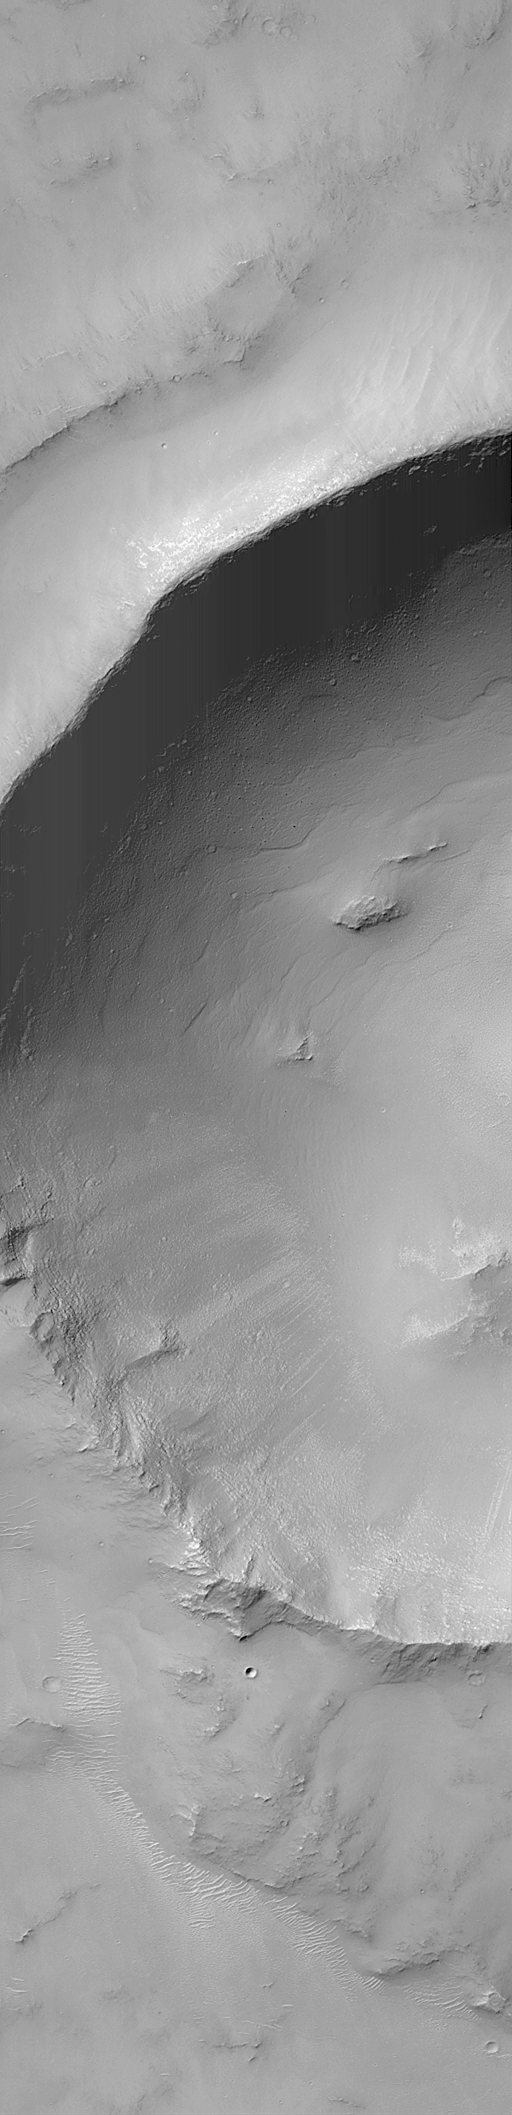

MOC “Looking Into” Martian Craters

During the first week of May 1999, the Mars Orbiter Camera (MOC) spent sometime peering into martian impact craters.

This crater is located in south-central Syria Planum and is about 7.0 kilometers (4.4 miles) across. Illumination is from the upper left.

If you have ever visited the famous Meteor Crater in northern Arizona, U.S.A., then you are aware of its immense size on a human scale. The Arizona crater, however, is only 1 kilometer across (0.62 miles), whereas this crater is seven times wider.

This crater was formed by the impact and explosion of a meteorite at some time in the martian past. After the crater formed, it was modified by wind and erosion. The crater shows deposits of sand and dust on the floor and in low areas around their rim, also boulders and other debris that has slid down the inside walls of the crater; and some crater walls show exposures of bedrock.

Malin Space Science Systems and the California Institute of Technology built the MOC using spare hardware from the Mars Observer mission. MSSS operates the camera from its facilities in San Diego, CA. The Jet Propulsion Laboratory’s Mars Surveyor Operations Project operates the Mars Global Surveyor spacecraft with its industrial partner, Lockheed Martin Astronautics, from facilities in Pasadena, CA and Denver, CO.

Credit: NASA/JPL/MSSS